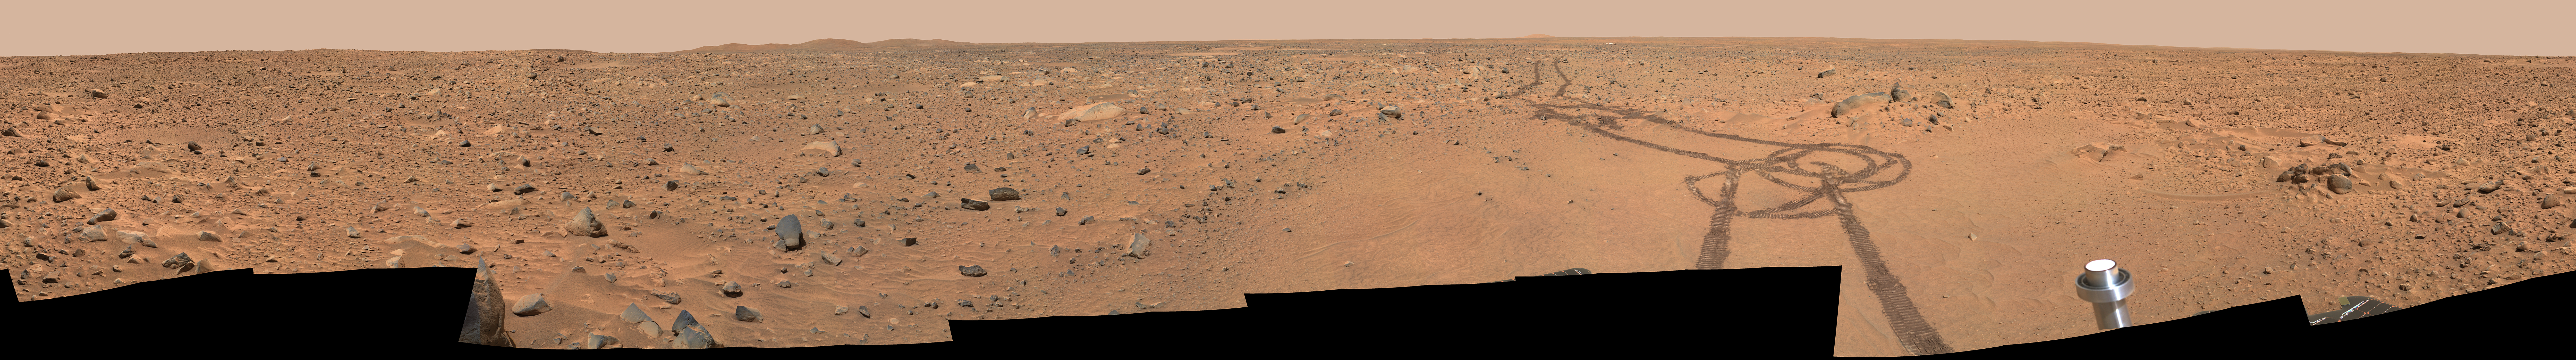

Legacy Panorama on Spirit’s Way to ‘Bonneville’

This view captured by the panoramic camera on NASA’s Mars Exploration Rover Spirit nearly a year ago is called Spirit’s “Legacy” panorama. It combines many frames acquired during Spirit’s 59th through 61st martian days, or sols (March 3 to 5, 2004) from a position about halfway between the landing site and the rim of “Bonneville Crater.” The location is within the transition from the relatively smooth plains to the more rocky and rugged blanket of material ejected from Bonneville by the force of the impact that dug the crater.

The panorama spans 360 degrees and consists of images obtained in 78 individual pointings. The camera took images though 5 different filter at each pointing. This mosaic is an approximately true-color rendering generated using the images acquired through filters centered at wavelengths of 750, 530, and 480 nanometers.

The Columbia Memorial Station lander can be seen about 200 meters (about 650 feet) in the distance by following the rover tracks back toward right of center in the mosaic and zooming in.

Credit: NASA/JPL/Cornell